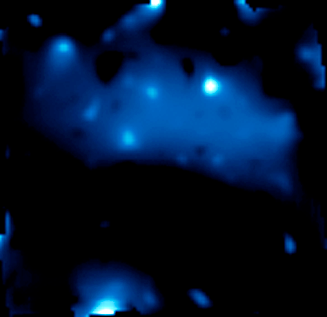

Three-Dimensional Distribution of Dark Matter in the Universe – 6.5 Billion Years Ago

Object Name: Cosmological Evolution Survey Field, COSMOS Field
Object Description: Dark Matter Distribution Map, Astronomical Survey
Instrument: HST/ACS/WFC, Subaru/Suprime-Cam, VLT/VIMOS, and XMM/Newton/EPIC

Credit: NASA, ESA, and R. Massey (California Institute of Technology)